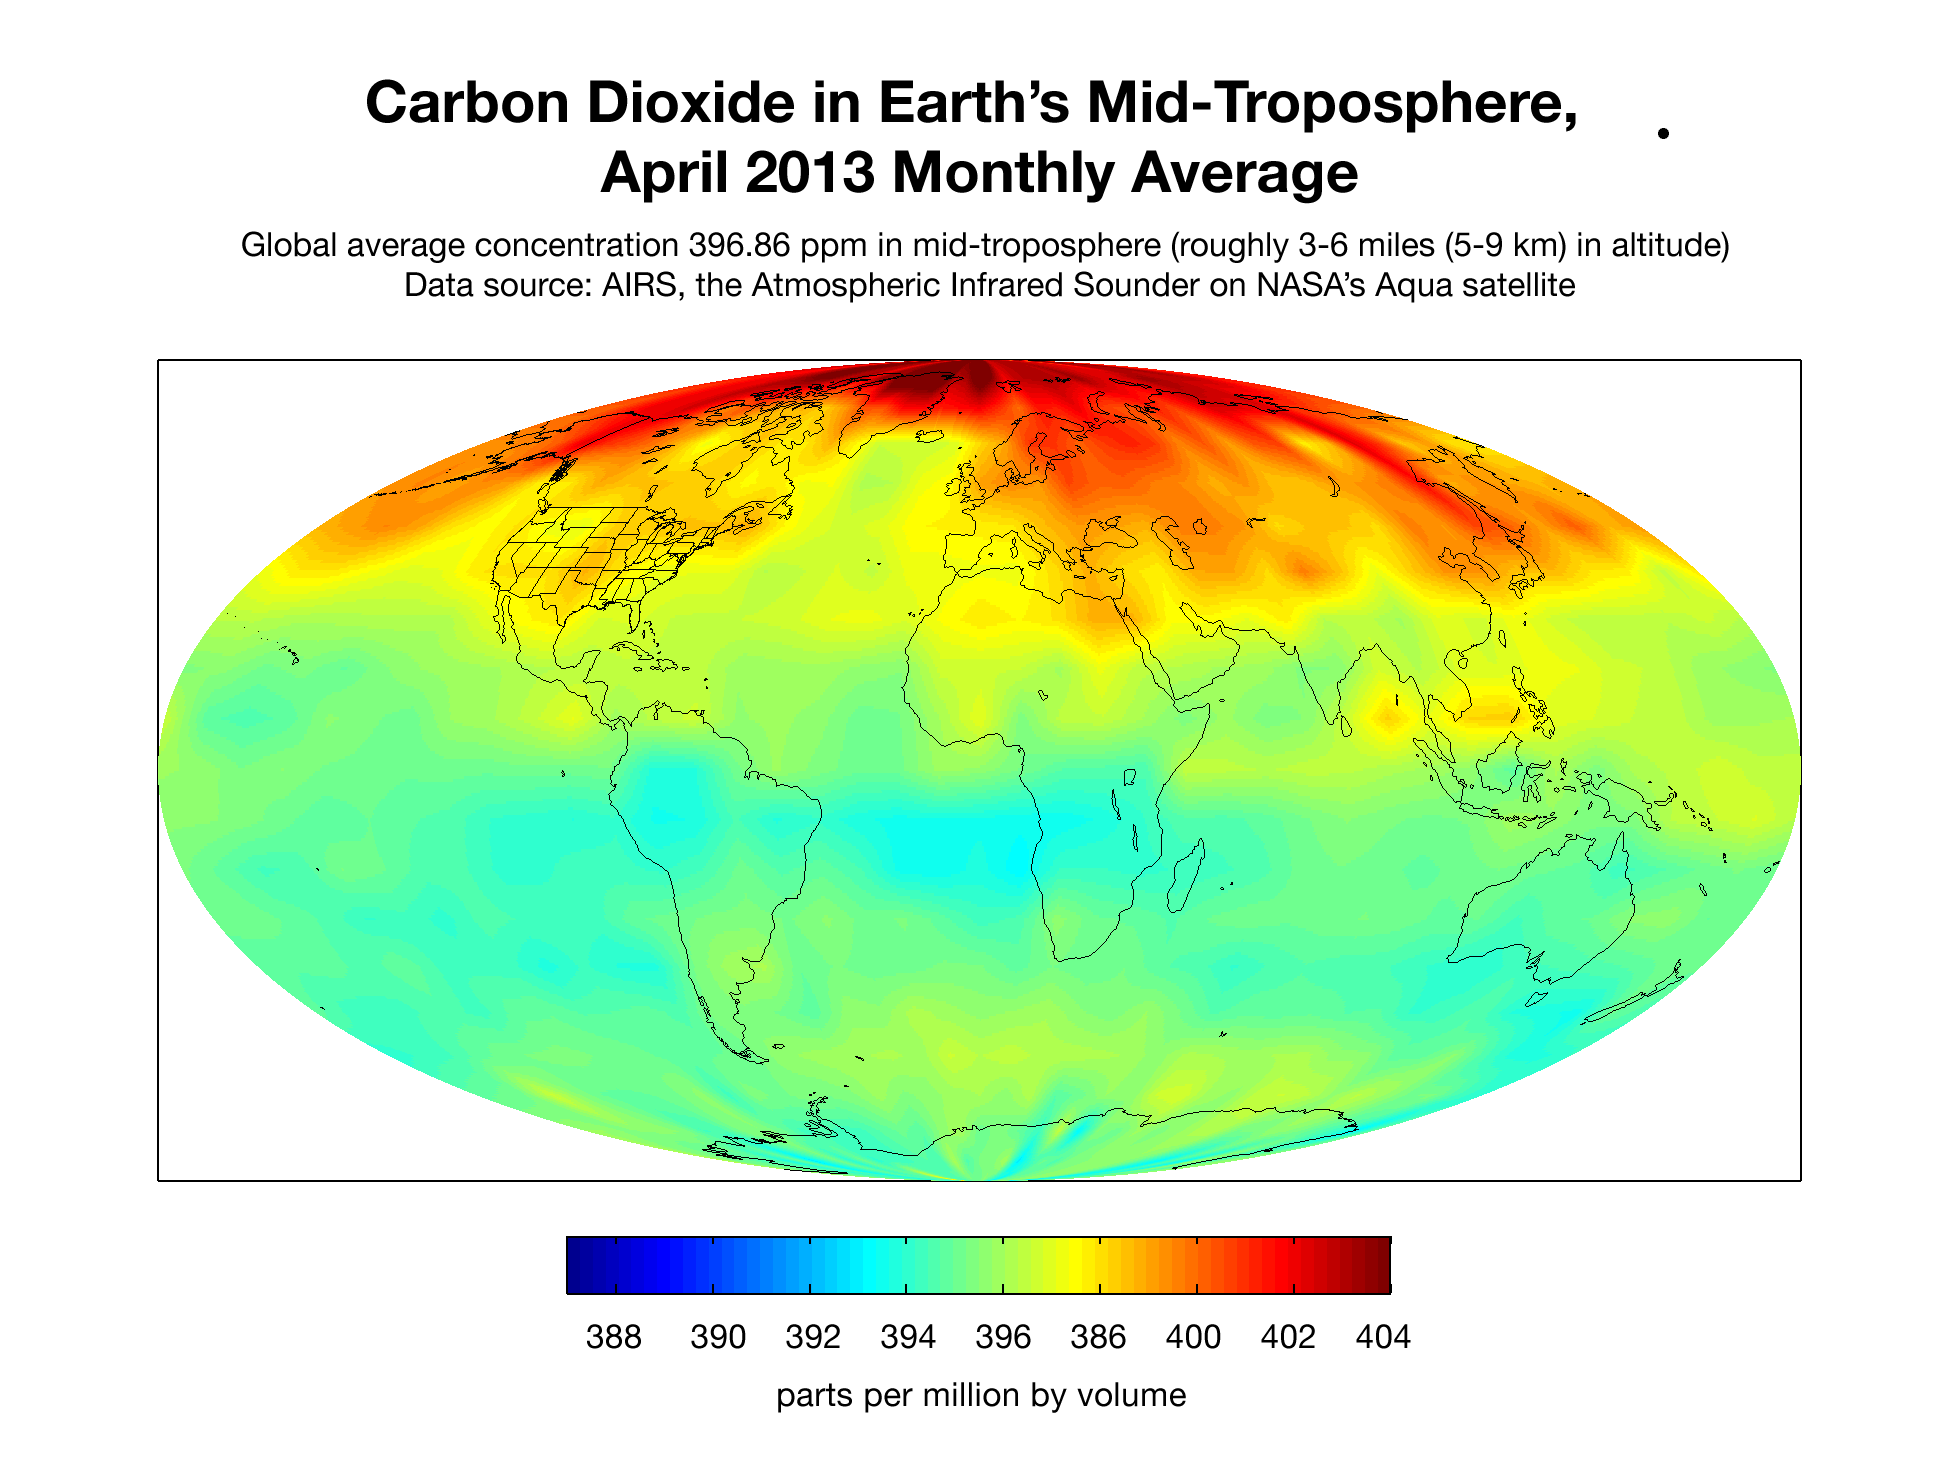

Carbon Dioxide in Earth’s Mid-Troposphere, April 2013 Monthly Average

This map created with data from the Atmospheric Infrared Sounder (AIRS) on NASA’s Aqua satellite shows the concentration of carbon dioxide in Earth’s mid-troposphere, located roughly between 3 to 6 miles (5 to 9 kilometers) in altitude. Darker red colors correspond to higher concentrations of carbon dioxide, which are seen mostly in the northern latitudes. This is a typical pattern for this time of year, which follows the die-off of vegetation in winter when soil and plants release carbon dioxide into the atmosphere. Much of the regional variability seen in this map is due to weather patterns that move higher concentrations of carbon dioxide from Earth’s surface into and out of the mid-troposphere where the AIRS instrument detects carbon dioxide best. The concentration of carbon dioxide in the mid-troposphere lags the concentration found at the surface as mixing from the lower to upper altitudes usually takes days to weeks. In addition, changes in concentration of carbon dioxide at Earth’s surface are not always carried up to higher altitudes.

About AIRS
The Atmospheric Infrared Sounder, AIRS, in conjunction with the Advanced Microwave Sounding Unit, AMSU, senses emitted infrared and microwave radiation from Earth to provide a three-dimensional look at Earth’s weather and climate. Working in tandem, the two instruments make simultaneous observations all the way down to Earth’s surface, even in the presence of heavy clouds. With more than 2,000 channels sensing different regions of the atmosphere, the system creates a global, three-dimensional map of atmospheric temperature and humidity, cloud amounts and heights, greenhouse gas concentrations, and many other atmospheric phenomena. Launched into Earth orbit in 2002, the AIRS and AMSU instruments fly onboard NASA’s Aqua spacecraft and are managed by NASA’s Jet Propulsion Laboratory in Pasadena, Calif., under contract to NASA. JPL is a division of the California Institute of Technology in Pasadena.

Credit: NASA/JPL-Caltech